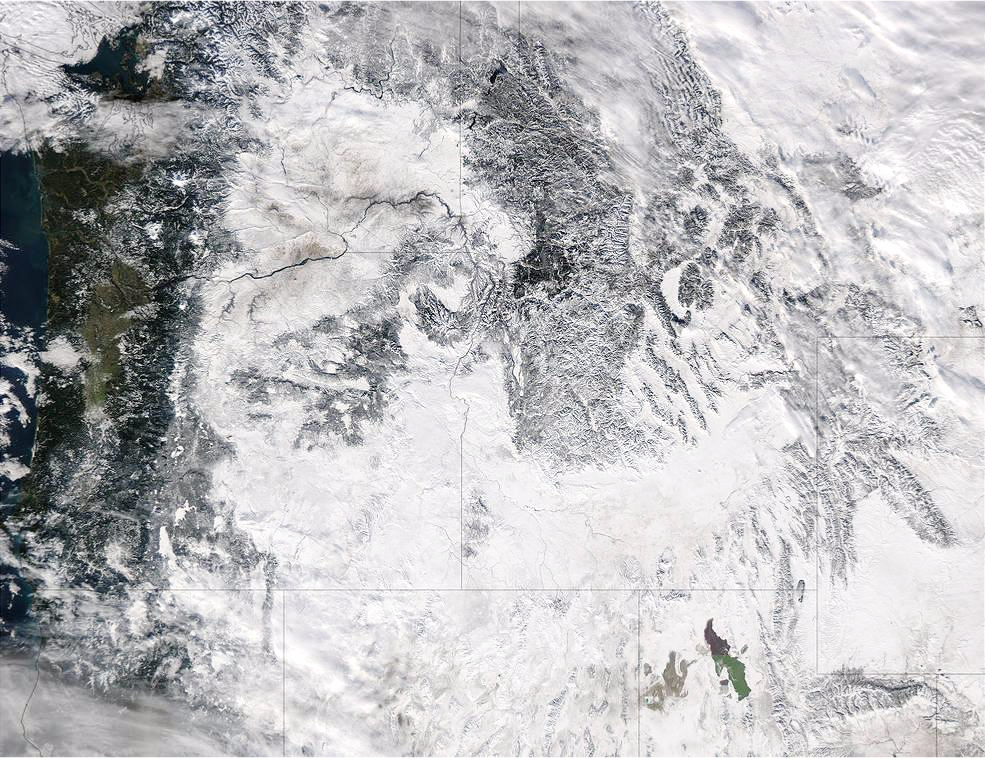

NASA Sees Storms Affecting the Western U.S.

Extreme rain events have been affecting California and snow has blanketed the Pacific Northwest. This visible image from NASA's Aqua satellite on Jan. 6, 2017, at 3:35 p.m. EST (20:35 UTC) shows snow cover in the U.S. Pacific Northwest in Washington, Idaho, Oregon, northern California and Nevada. On Jan. 9, another area of low pressure moved over Oregon, where the National Weather Service is forecasting heavy snows. It was the same week last year that the West Coast endured a similar bout of very wet weather. Heavy rain affected the Pacific coast in 2016 during the same week from Jan. 5 through Jan. 7, as a progression of storm systems in the Eastern Pacific Ocean hit southern California and generated flooding and mudslides.

Credit: NASA Goddard MODIS Rapid Response